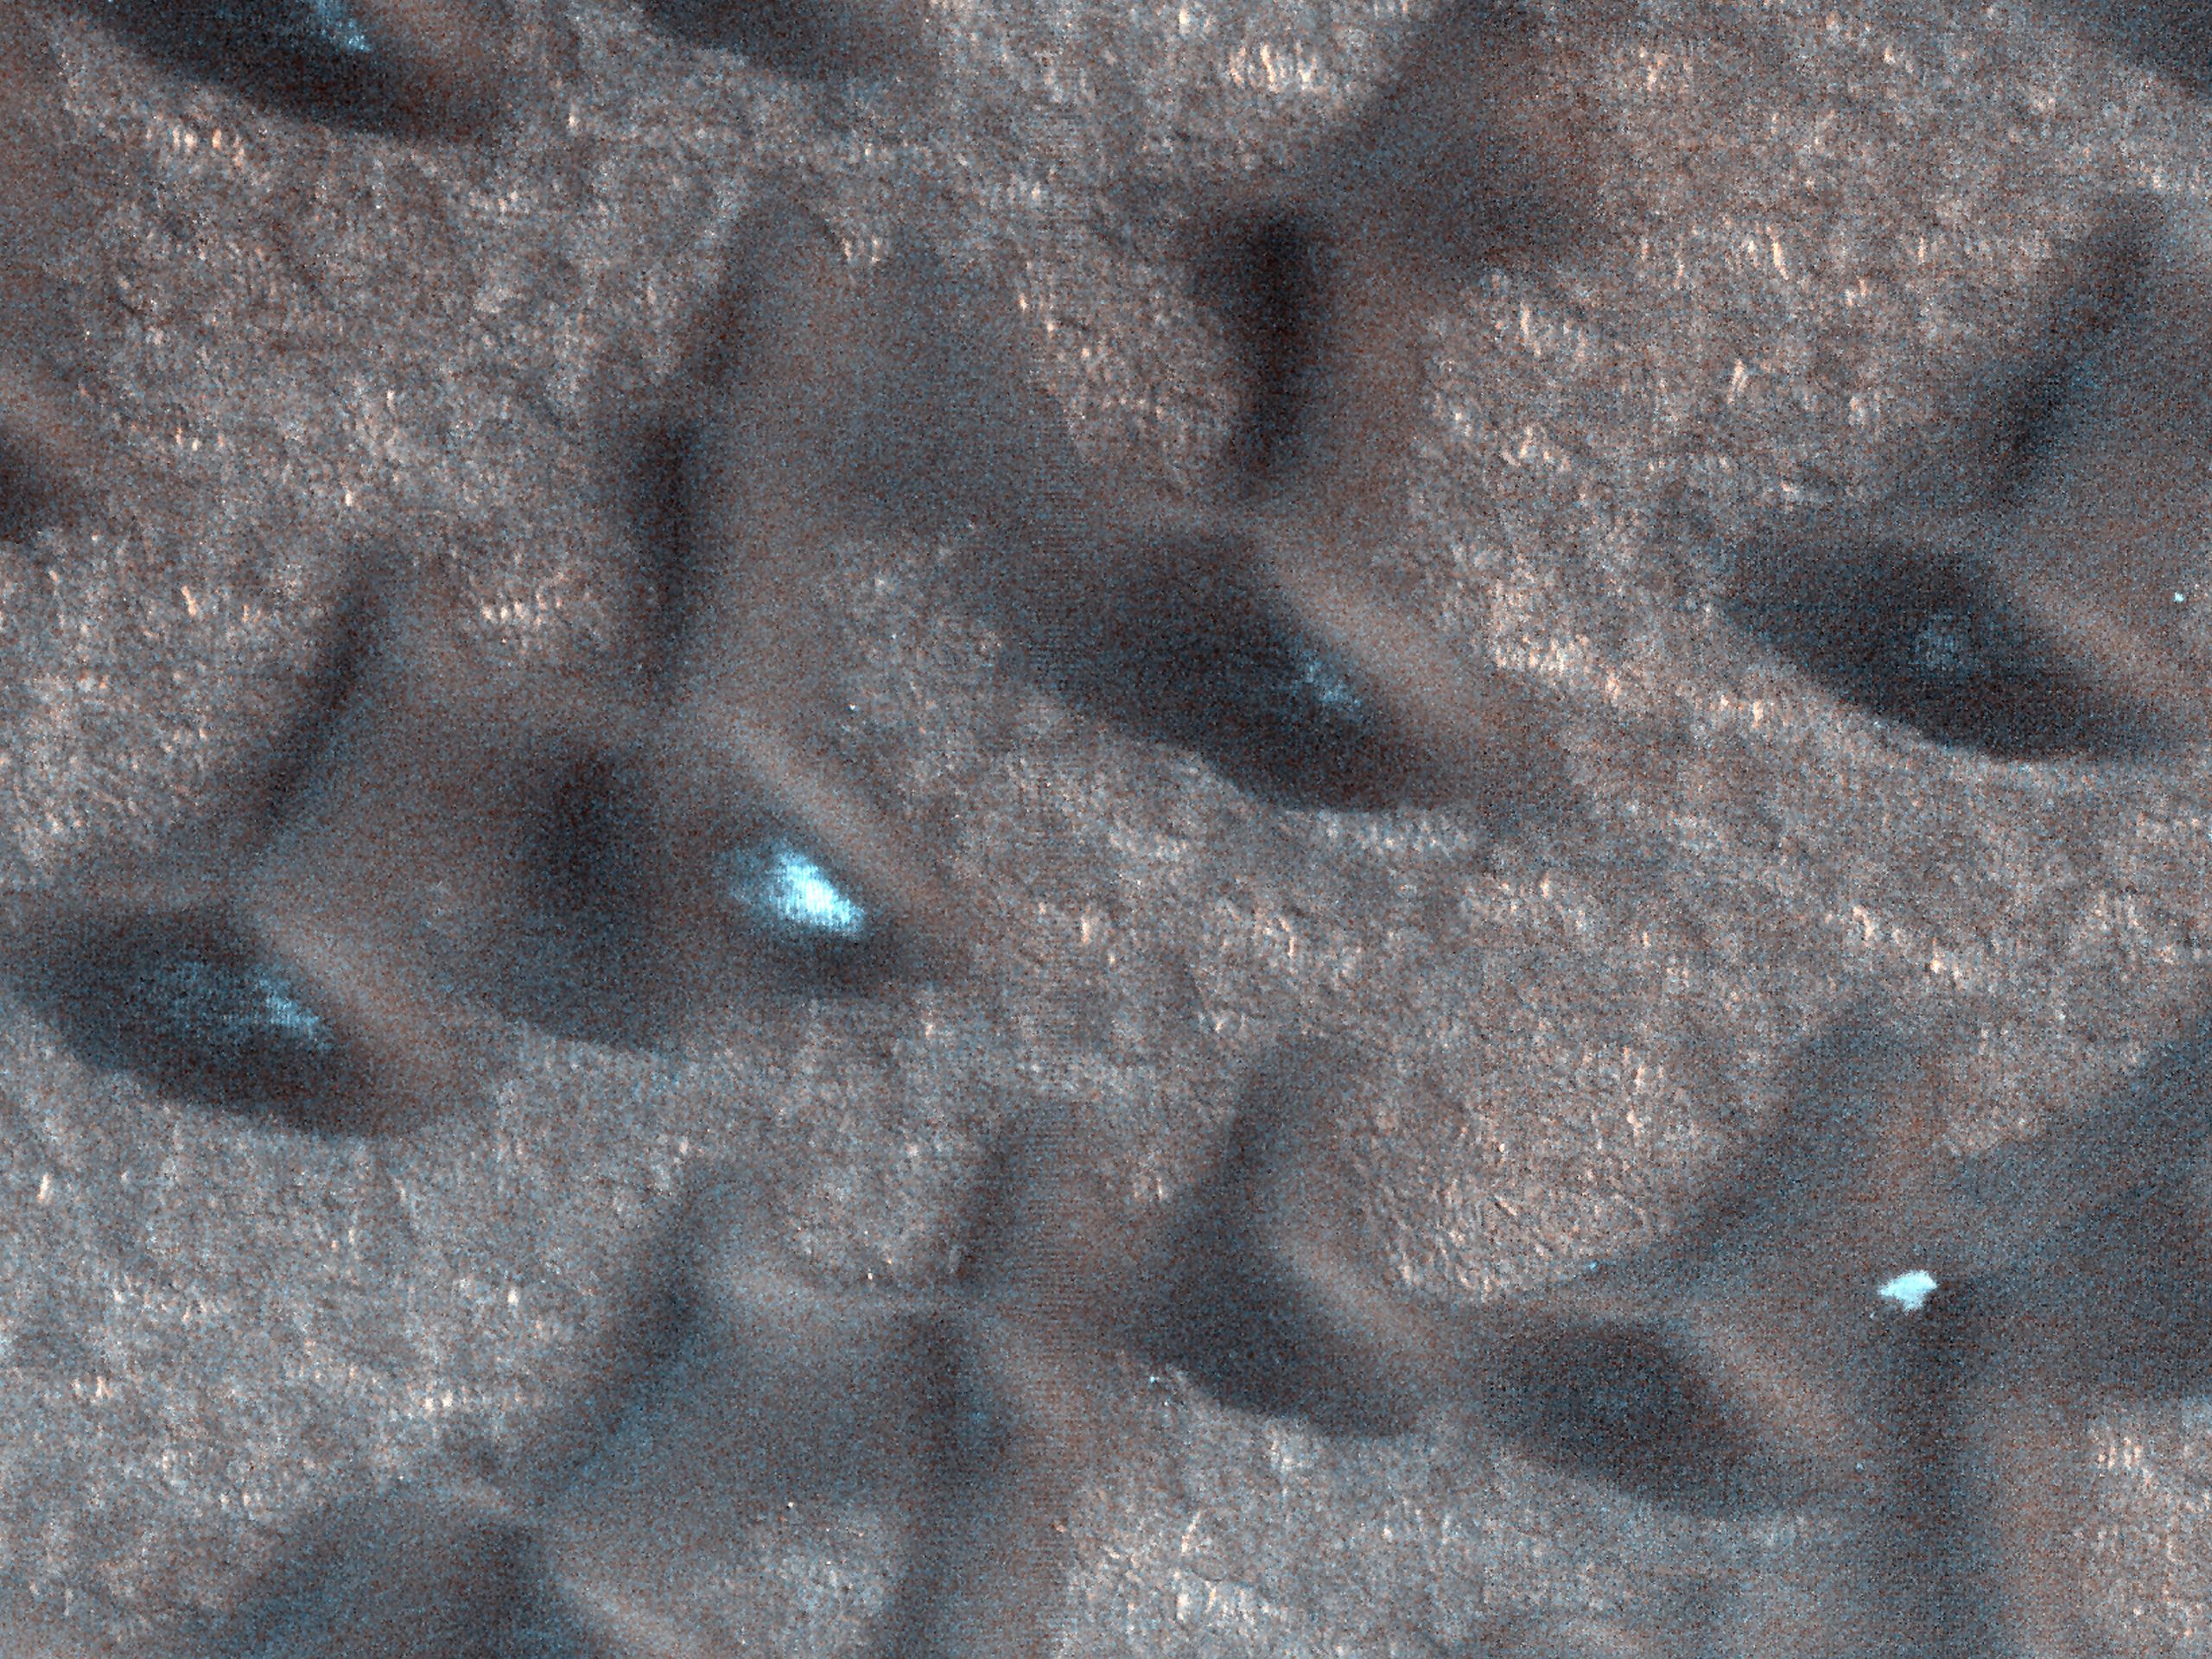

Summer is on Its Way

Figure 1

These dark sand dunes in the North polar region, basking in the sunshine of late spring, have shed most of their seasonal layer of winter ice.

A few bright ice deposits remain sequestered in “cold traps” shadowed from the sun on the poleward-facing side of the dunes. Some bright patches of ice at the foot of the sunlit side of the dunes may be places where ice slumped to the foot of the dune creating a longer-lasting snow bank.

HiRISE is one of six instruments on NASA’s Mars Reconnaissance Orbiter. The University of Arizona, Tucson, operates the orbiter’s HiRISE camera, which was built by Ball Aerospace & Technologies Corp., Boulder, Colo. NASA’s Jet Propulsion Laboratory, a division of the California Institute of Technology in Pasadena, manages the Mars Reconnaissance Orbiter Project for the NASA Science Mission Directorate, Washington. Lockheed Martin Space Systems, Denver, built the spacecraft.

Originally released March 28, 2012

Credit: NASA/JPL-Caltech/University of Arizona